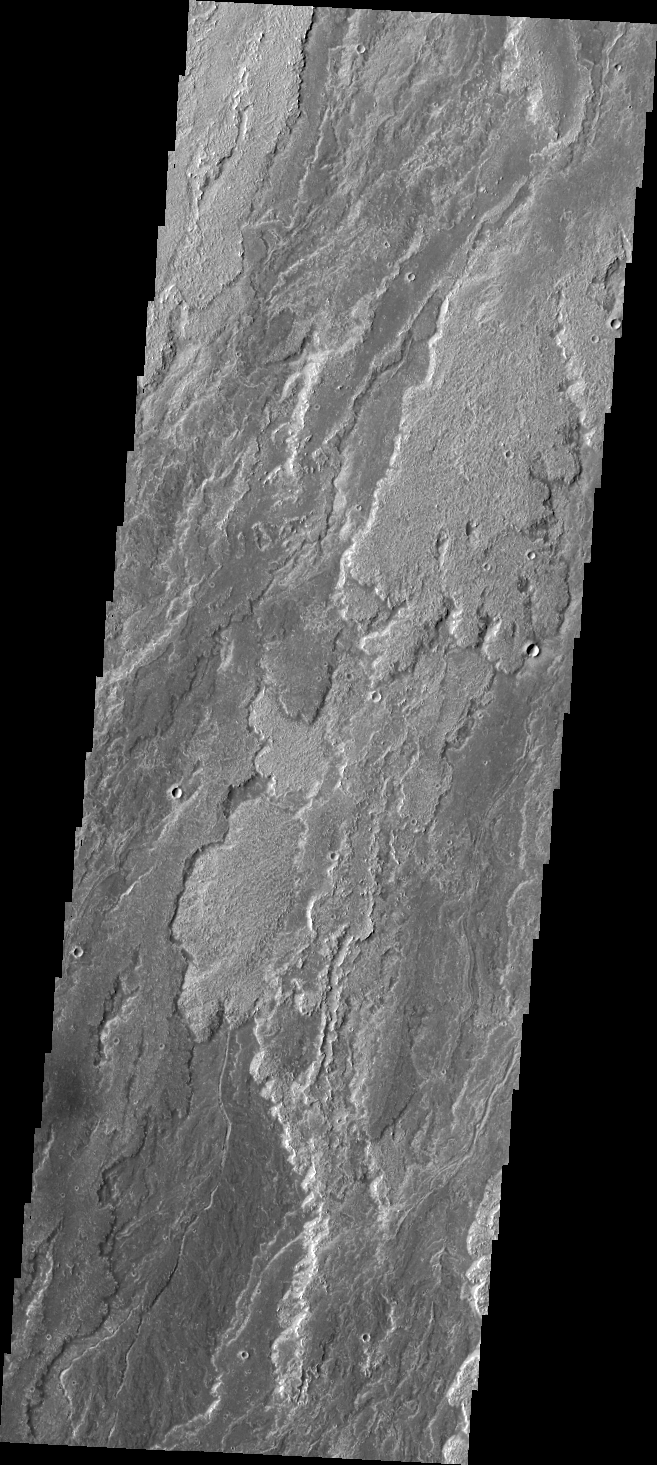

Arsia Mons Flows

Daedalia Planum was created by extensive lava flows from Arsia Mons. Today’s VIS image shows a small portion of those flows.

Credit: NASA/JPL/ASU